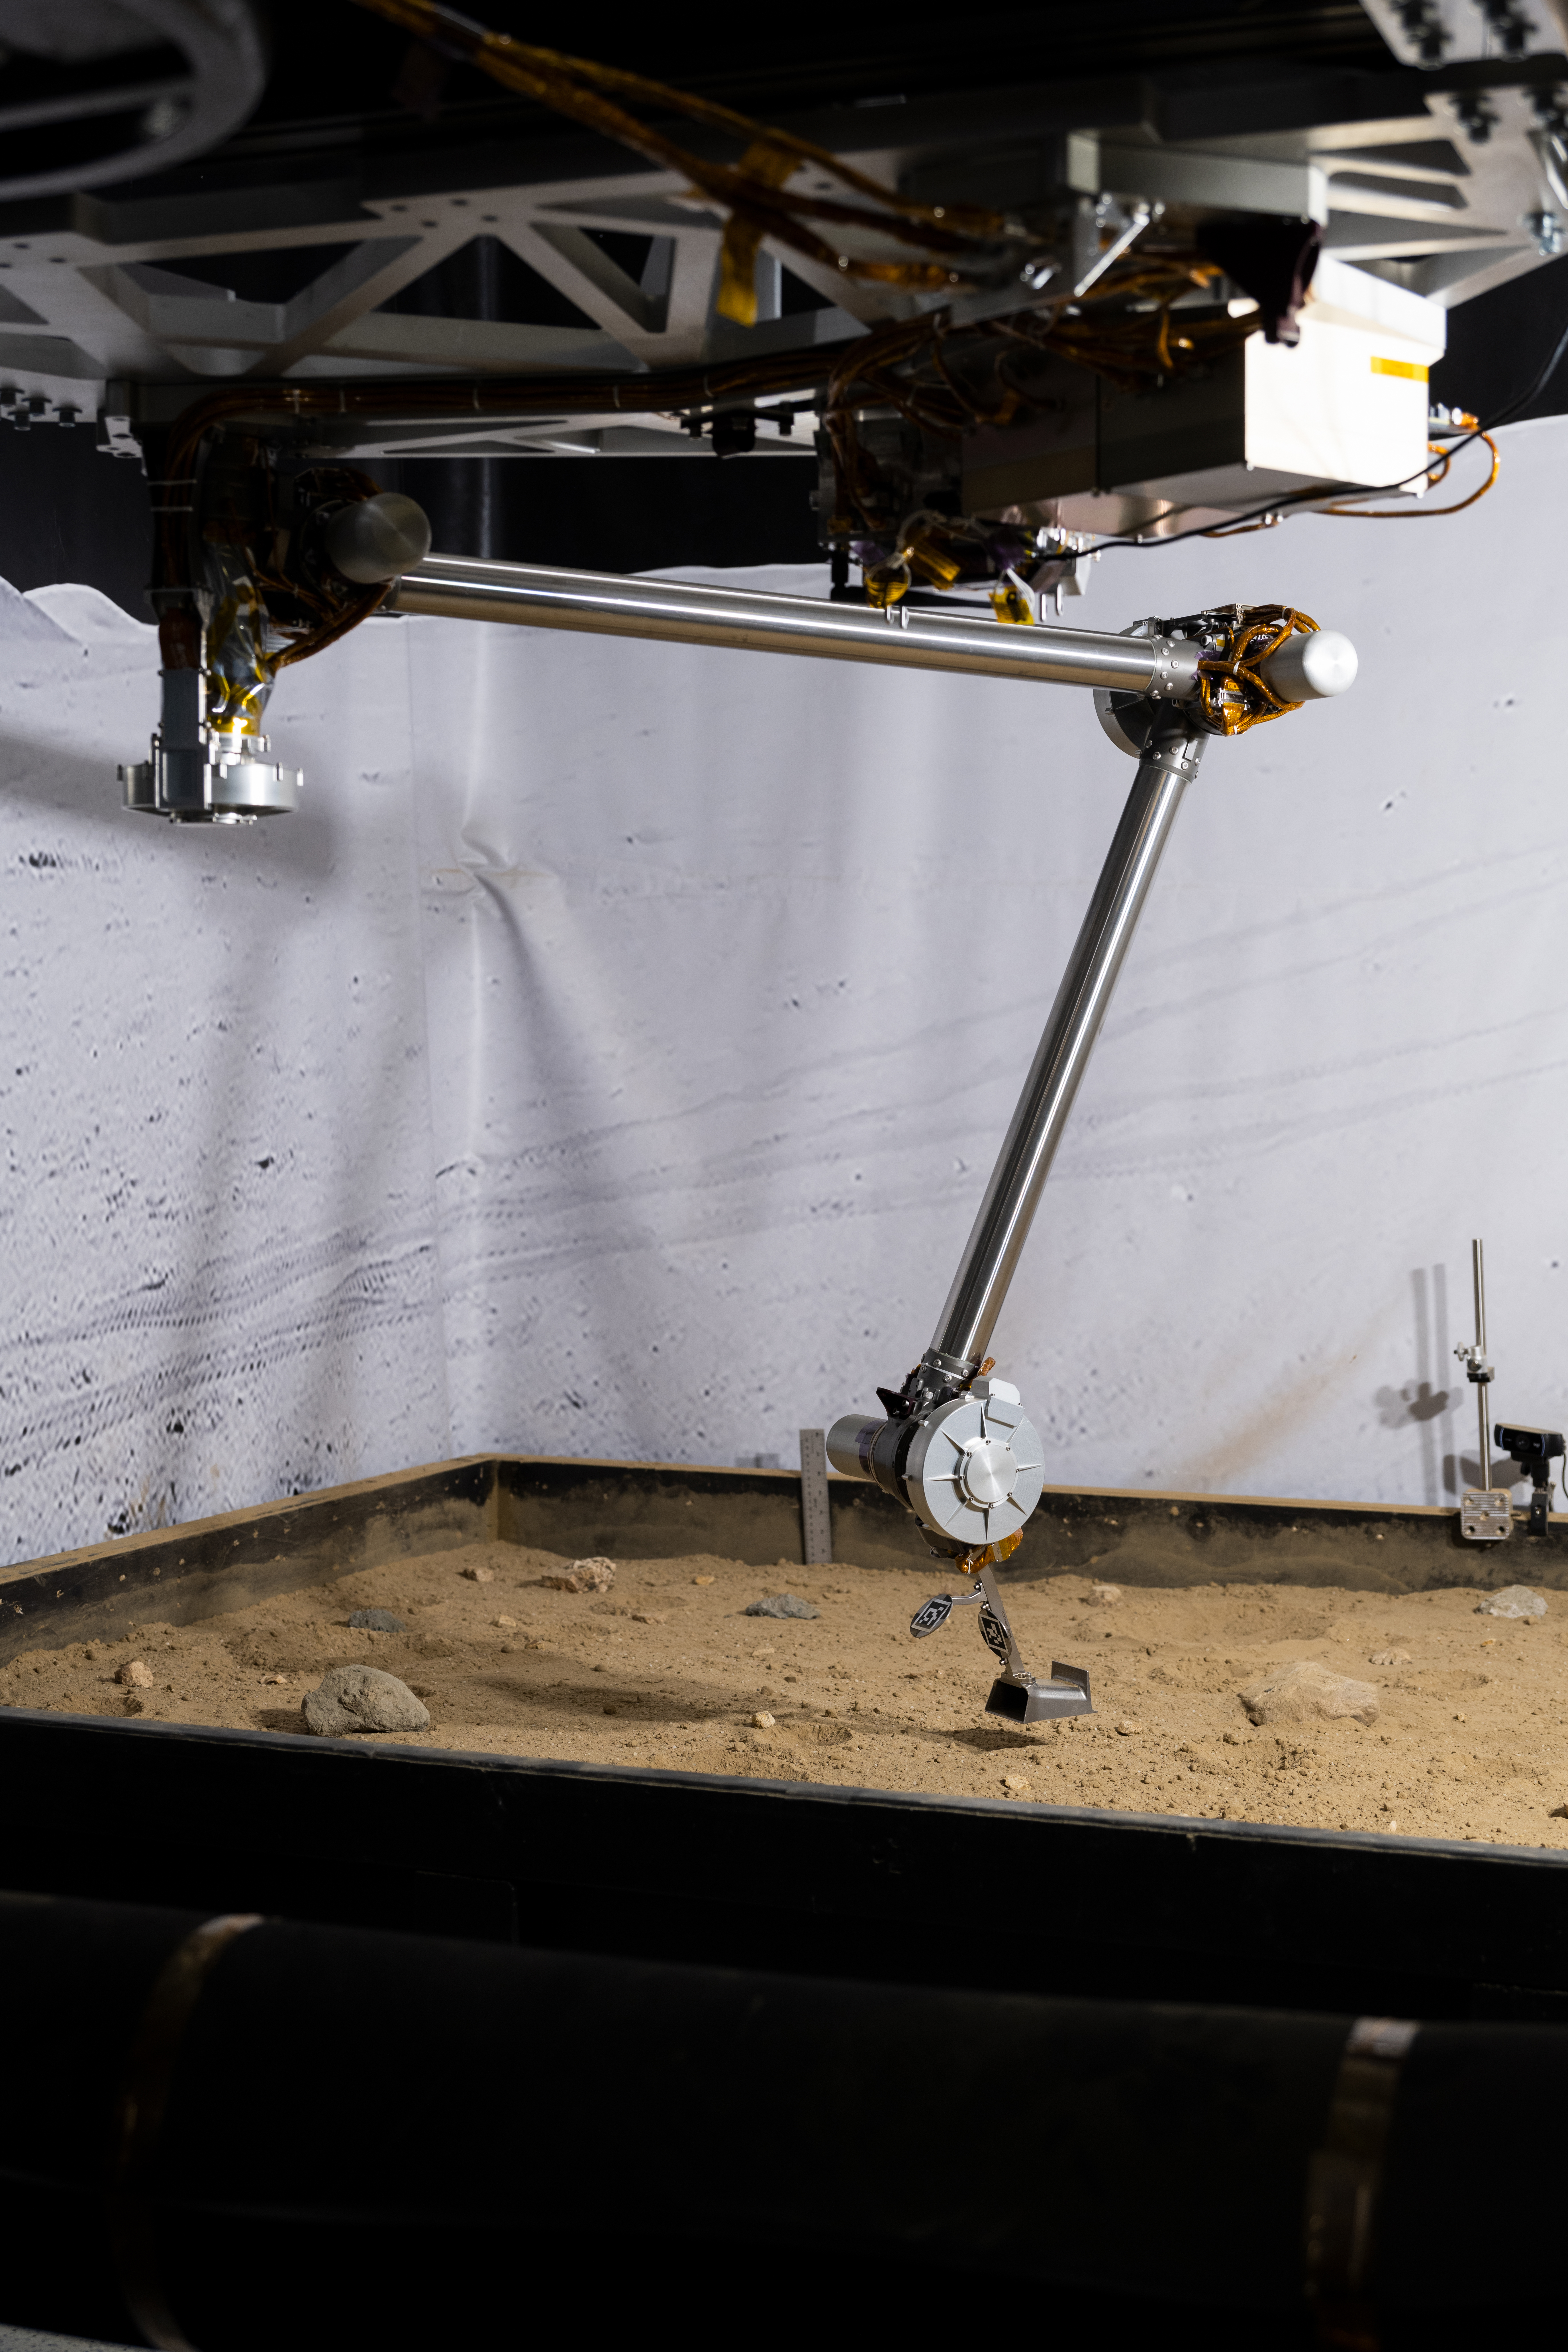

NASA’s COLDArm at Lunar Regolith Simulant Test Bed

The 3D-printed titanium scoop of the Cold Operable Lunar Deployable Arm (COLDArm) robotic arm system is poised above a test bed filled with material to simulate lunar regolith (broken rocks and dust) at NASA’s Jet Propulsion Laboratory in Southern California. COLDArm can function in temperatures as cold as minus 280 degrees Fahrenheit (minus 173 degrees Celsius).

COLDArm is designed to go on a Moon lander and operate during lunar night, a period that lasts about 14 Earth days. Frigid temperatures during lunar night would stymie current spacecraft, which must rely on energy-consuming heaters to stay warm.

To operate in the cold, the 6-foot-6-inch (2-meter) arm combines several key new technologies: gears made of bulk metallic glass that require no lubrication or heating, cold motor controllers that don’t need to be kept warm in an electronics box near the core of the spacecraft, and a cryogenic six-axis force torque sensor that lets the arm “feel” what it’s doing and make adjustments.

A variety of attachments and small instruments could go on the end of the arm, including the scoop, which could be used for collecting samples from a planet’s surface. Like the arm on NASA’s InSight Mars lander, COLDArm could deploy science instruments to the surface.

Motiv Space Systems, a partner on COLDArm, developed the cold motor controllers, and also built sections of the arm and assembled it from JPL-supplied parts at the company’s Pasadena, California, facility. The COLDArm project is funded through the Lunar Surface Innovation Initiative and managed by the Game Changing Development program in NASA’s Space Technology Mission Directorate.

Credit: NASA/JPL-Caltech